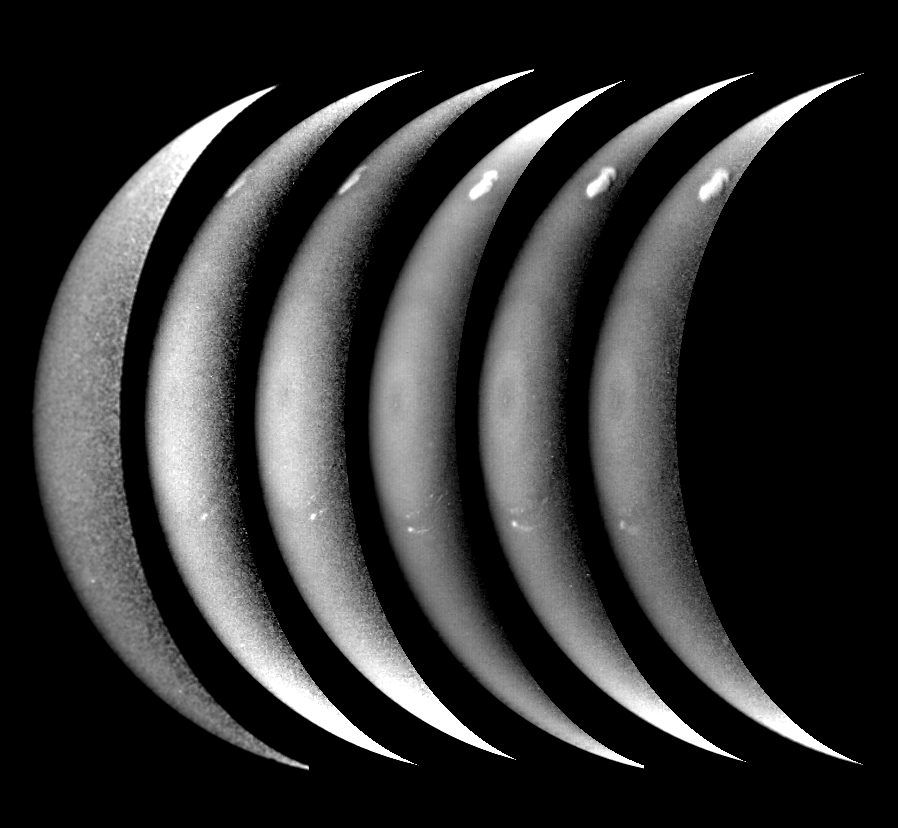

Neptune’s Bright Crescent

Neptune’s bright crescent taken in six filters (from bottom to top: UV, violet, blue, clear, green, orange) on 31.3 August 1989. The images were shuttered in temporal order: violet, blue, UV, clear, green, orange. These images how the bright core of D2, the south polar feature, and the symmetric structure immediately surrounding the south pole. The relatively high contrast of the features in these images indicates that they extend above most of the scattering haze and absorbing methate gas in Neptune’s atmosphere. [Image processing by D. A. Alexander]

Credit: NASA/JPL